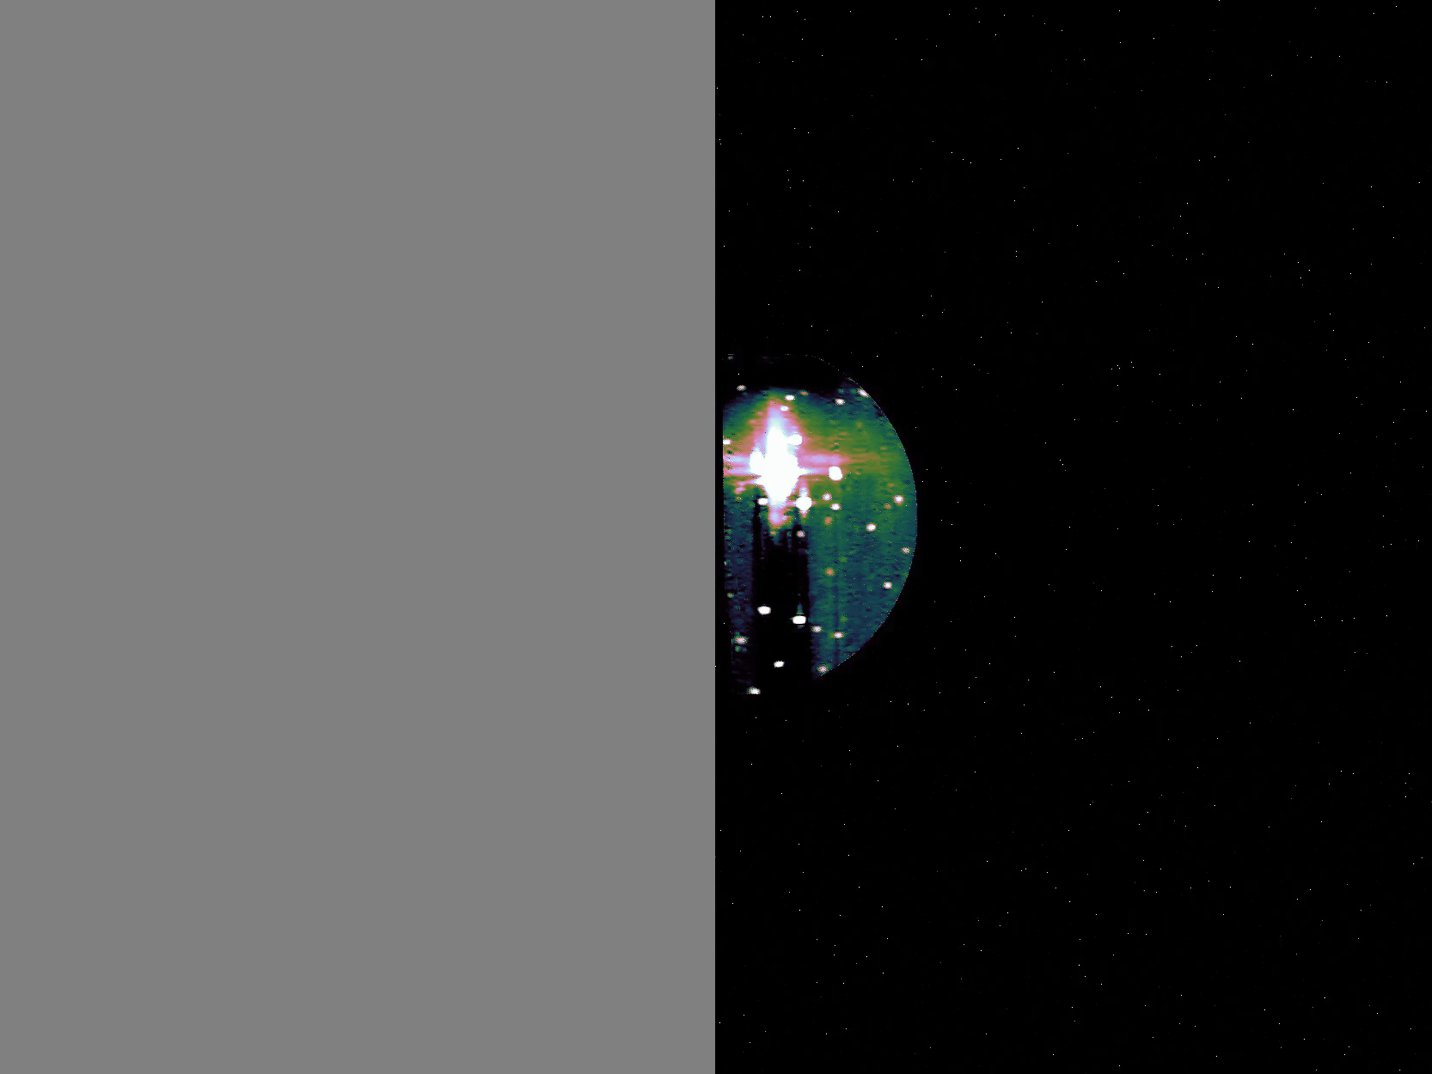

Juno’s JIRAM Captures Hots Spots on Io

The JIRAM (Jovian Infrared Auroral Mapper) instrument aboard NASA’s Juno spacecraft captured this view of the south polar region of Jupiter’s volcanic moon Io during a flyby on Dec. 27, 2024.

JIRAM “sees” infrared light not visible to the human eye. This animation shows actual data from JIRAM, with minimal processing. The bright spots indicate locations with higher temperatures caused by volcanic activity, including an area with such a strong signal that it saturated the sensor.

The gray areas resulted when Io left JIRAM’s field of view during the observation.

Credit: NASA/JPL/SwRI/ASI – JIRAM Team (A.M.)